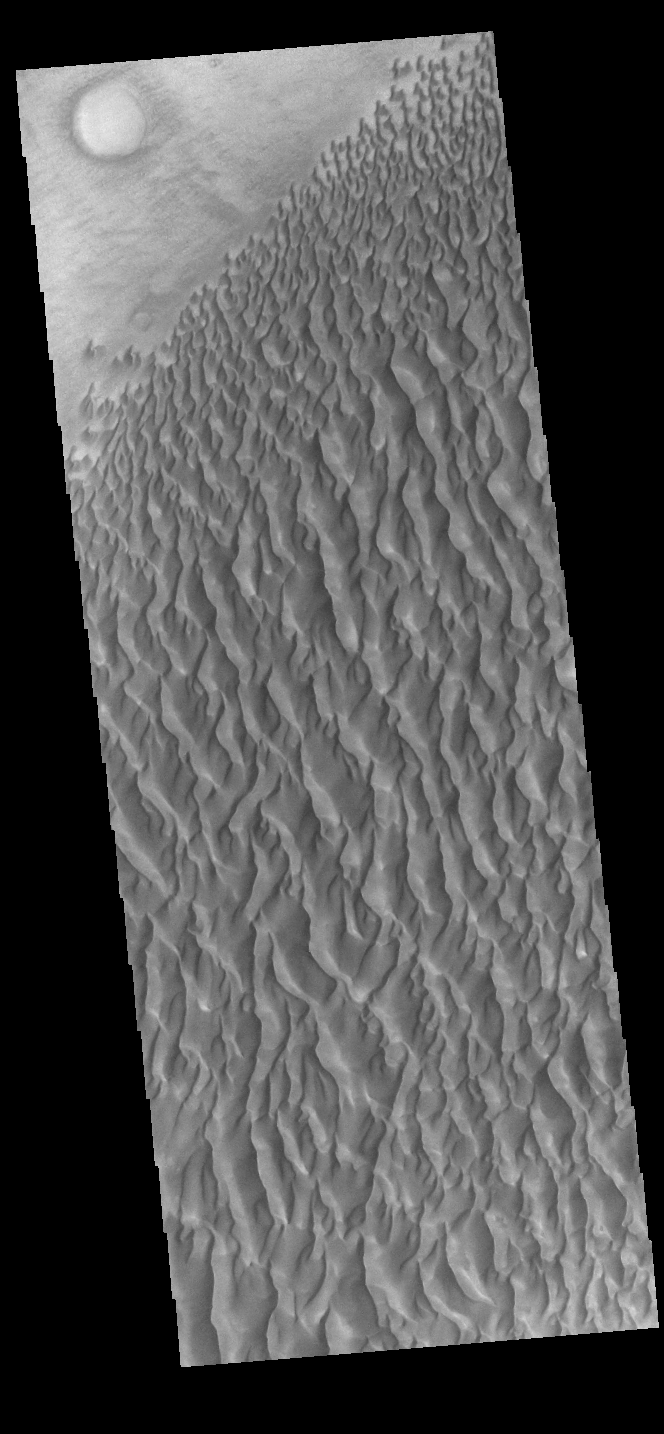

Proctor Crater Dunes

This VIS image displays sand dunes within Proctor Crater. These dunes are composed of basaltic sand that has collected in the bottom of the crater. The topographic depression of the crater forms a sand trap that prevents the sand from escaping. Dune fields are common in the bottoms of craters on Mars and appear as dark splotches that often lean up against the downwind walls of the craters. Dunes are useful for studying both the geology and meteorology of Mars. The sand forms by erosion of larger rocks, but it is unclear when and where this erosion took place on Mars or how such large volumes of sand could be formed. The dunes also indicate the local wind directions by their morphology. In this case, there are few clear slipfaces that would indicate the downwind direction. The crests of the dunes also typically run north-south in the image. This dune form indicates that there are probably two prevailing wind directions that run east and west (left to right and right to left). Proctor Crater is located in Noachis Terra and is 168 km (104 miles) in diameter.

Credit: NASA/JPL-Caltech/ASU